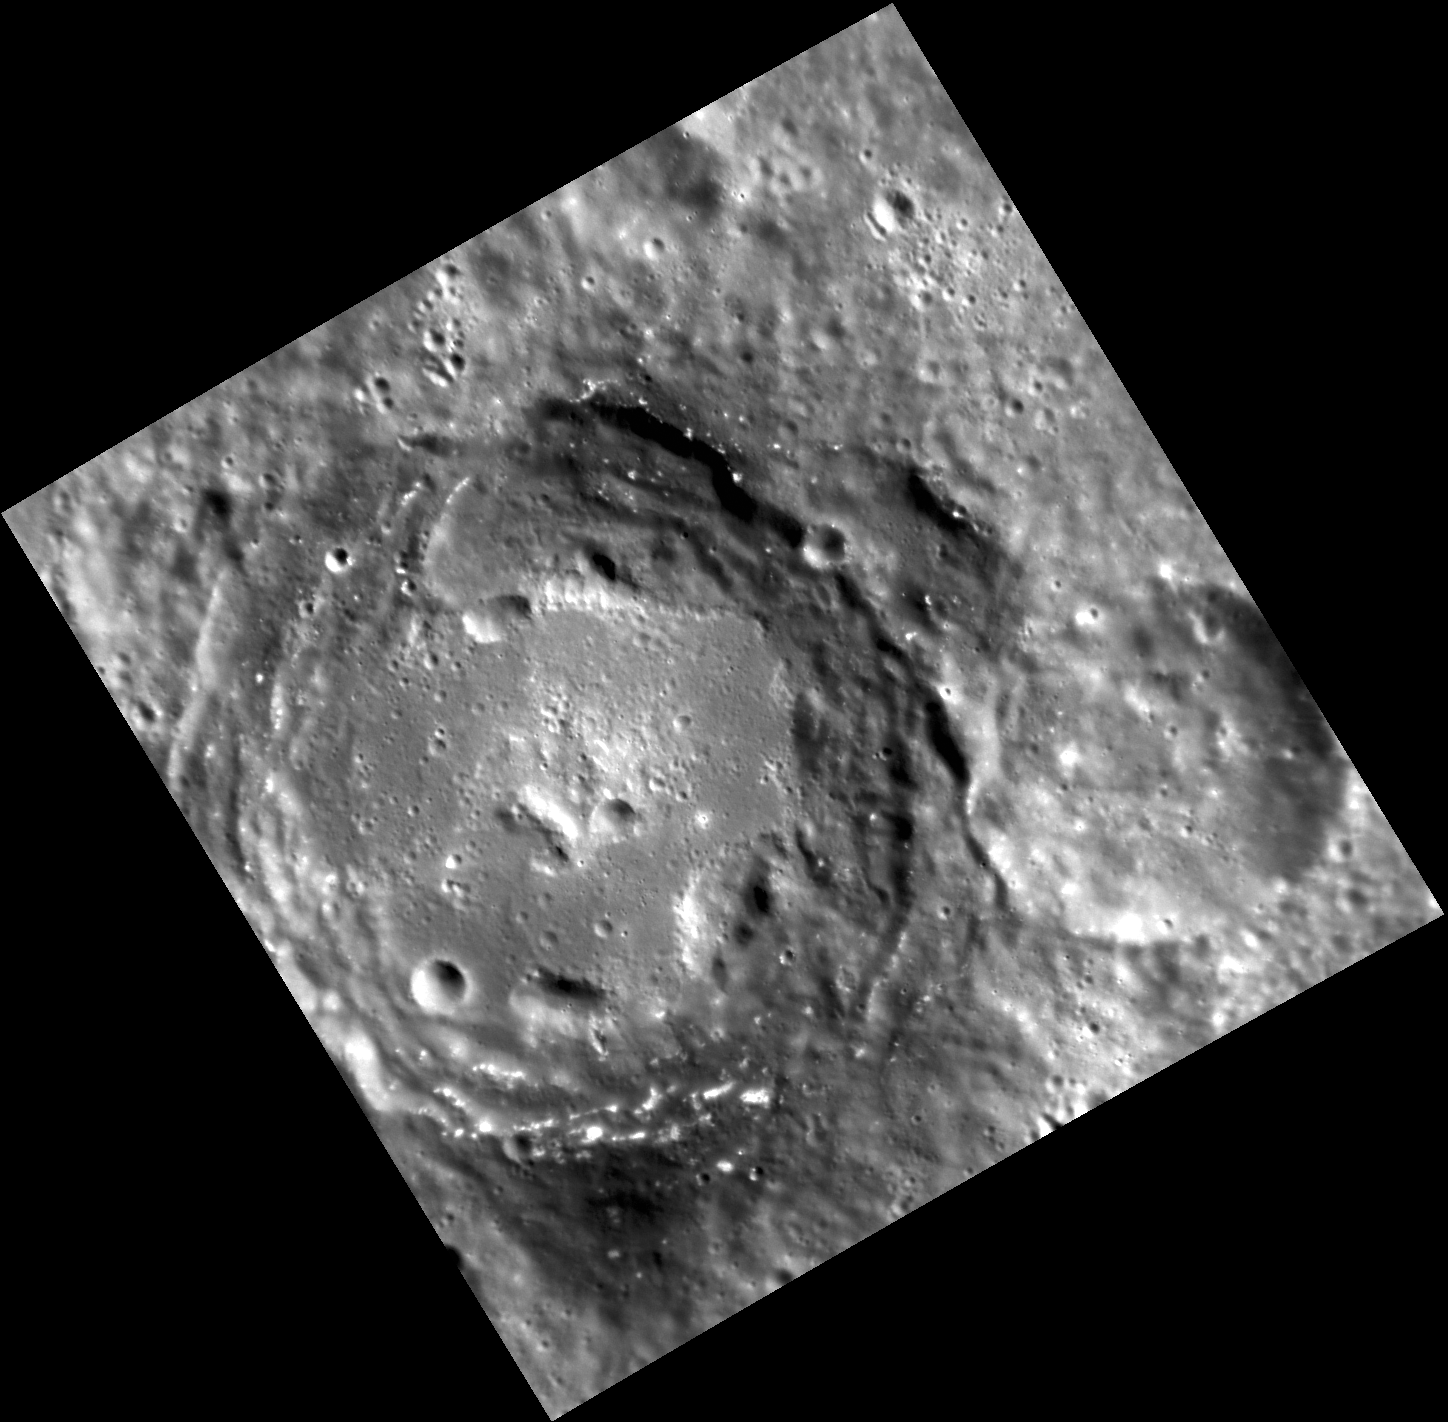

Uncovering a Dark Past

Impact craters serve as probes into a planet’s subsurface, excavating and exposing material from depth that would be otherwise unobservable. Thus the study of impact crater deposits can help to elucidate the geological history of the target region. In this image, the crater Sher-Gil has exposed low-reflectance material, particularly in its eastern wall and at two concentrated points on the north and south rim. Younger, bright features called hollows dot the dark parts of the crater.

This image was acquired as part of MDIS’s high-resolution stereo base map. The stereo base map is used in combination with the surface morphology base map to create high-resolution stereo views of Mercury’s surface, with an average resolution of 250 meters/pixel (0.16 miles/pixel or 820 feet/pixel) or better. During MESSENGER’s one-year mission, the surface morphology base map is acquired during the first 176 days, and the second 176 days are used to acquire the complementary stereo base map, which includes the image here.

Date acquired: December 01, 2011
Image Mission Elapsed Time (MET): 231267850
Image ID: 1082997
Instrument: Narrow Angle Camera (NAC) of the Mercury Dual Imaging System (MDIS)
Center Latitude: -45.06°
Center Longitude: 135.3° E
Resolution: 102 meters/pixel
Scale: Sher-Gil crater is about 76 km (47 mi.) in diameter
Incidence Angle: 59.6°
Emission Angle: 15.9°
Phase Angle: 65.0°

The MESSENGER spacecraft is the first ever to orbit the planet Mercury, and the spacecraft’s seven scientific instruments and radio science investigation are unraveling the history and evolution of the Solar System’s innermost planet. Visit the Why Mercury? section of this website to learn more about the key science questions that the MESSENGER mission is addressing. During the one-year primary mission, MDIS is scheduled to acquire more than 75,000 images in support of MESSENGER’s science goals.

These images are from MESSENGER, a NASA Discovery mission to conduct the first orbital study of the innermost planet, Mercury. For information regarding the use of images, see the MESSENGER image use policy.

Credit: NASA/Johns Hopkins University Applied Physics Laboratory/Carnegie Institution of Washington